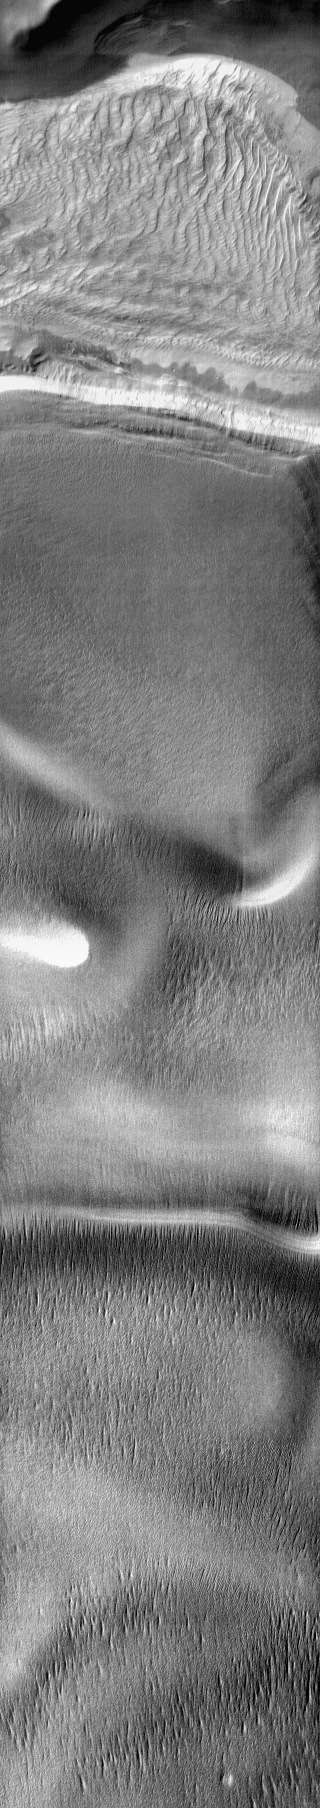

Polar Dune

A large sand sheet with surface dune forms is located on the floor of this crater near the south pole. The polar cap rests against the southern part of the sand sheet. The dune appears bright in this daytime IR image, as the sand is warmer than the nearby polar ice.

Image information: IR instrument. Latitude -72.7N, Longitude 142.8E. 99 meter/pixel resolution.

Please see the THEMIS Data Citation Note for details on crediting THEMIS images.

Note: this THEMIS visual image has not been radiometrically nor geometrically calibrated for this preliminary release. An empirical correction has been performed to remove instrumental effects. A linear shift has been applied in the cross-track and down-track direction to approximate spacecraft and planetary motion. Fully calibrated and geometrically projected images will be released through the Planetary Data System in accordance with Project policies at a later time.

NASA’s Jet Propulsion Laboratory manages the 2001 Mars Odyssey mission for NASA’s Office of Space Science, Washington, D.C. The Thermal Emission Imaging System (THEMIS) was developed by Arizona State University, Tempe, in collaboration with Raytheon Santa Barbara Remote Sensing. The THEMIS investigation is led by Dr. Philip Christensen at Arizona State University. Lockheed Martin Astronautics, Denver, is the prime contractor for the Odyssey project, and developed and built the orbiter. Mission operations are conducted jointly from Lockheed Martin and from JPL, a division of the California Institute of Technology in Pasadena.

Credit: NASA/JPL/ASU